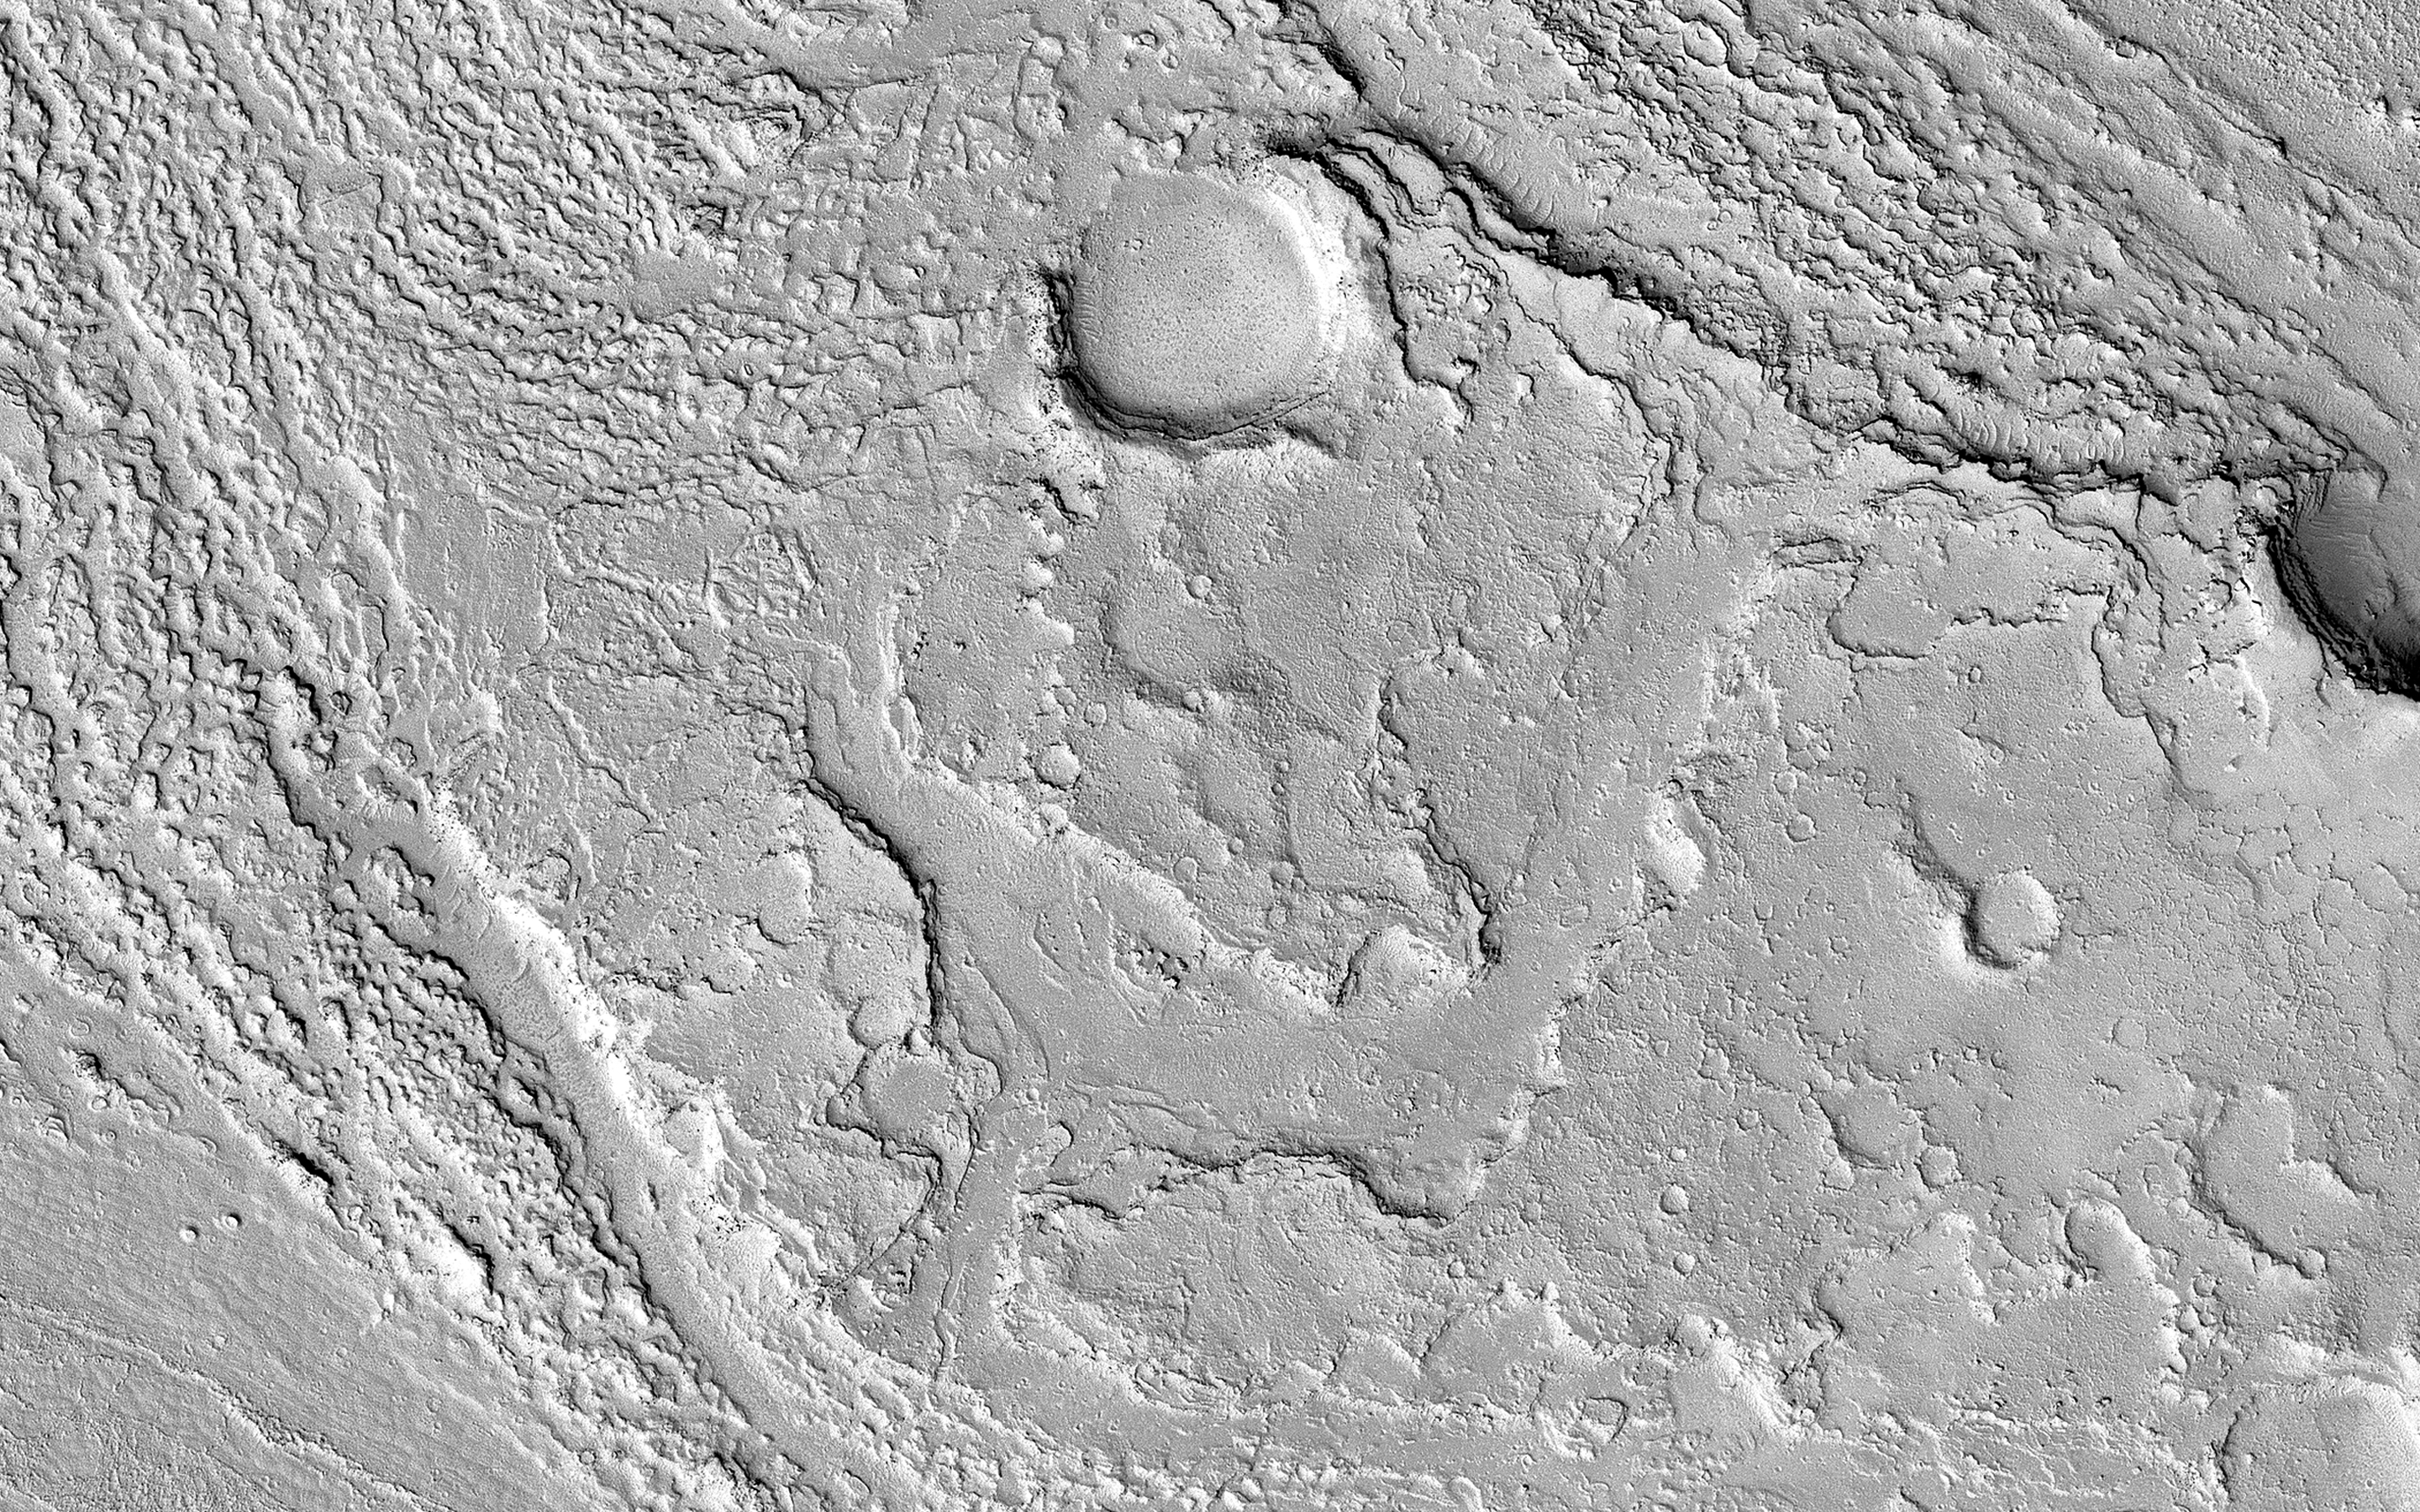

Almost Like Water

This image in Athabasca Valles shows lava flows originating from Elysium Mons to the northwest. A Context Camera image shows the lava flowed from the northwest to the southeast, diverting around obstacles as it settled. (The flow is outlined in blue with the flow direction shown in yellow, and the approximate location of the HiRISE image is represented by a white rectangle.)

The lava appears to have flowed smoothly around obstructions, almost like water, forming streamlined islands. In the southern part of this image, a branch of the flow diverts around a small crater, and eventually rejoins the main part of the flow. Irregular-shaped ring structures appear on the northern end and are related to the volcanic activity that formed the flows.

We also see a dense cluster of secondary craters that formed when material ejected from Corinto Crater (to the northwest) impacted the surface at high speed. At full-resolution, this terrain has the distinctive appearance of a field of numerous, small and closely-spaced craters.

The map is projected here at a scale of 50 centimeters (19.7 inches) per pixel. [The original image scale is 55.4 centimeters (21.8 inches) per pixel (with 2 x 2 binning); objects on the order of 166 centimeters (65.4 inches) across are resolved.] North is up.

The University of Arizona, Tucson, operates HiRISE, which was built by Ball Aerospace & Technologies Corp., Boulder, Colorado. NASA’s Jet Propulsion Laboratory, a division of Caltech in Pasadena, California, manages the Mars Reconnaissance Orbiter Project for NASA’s Science Mission Directorate, Washington.

Credit: NASA/JPL-Caltech/University of Arizona